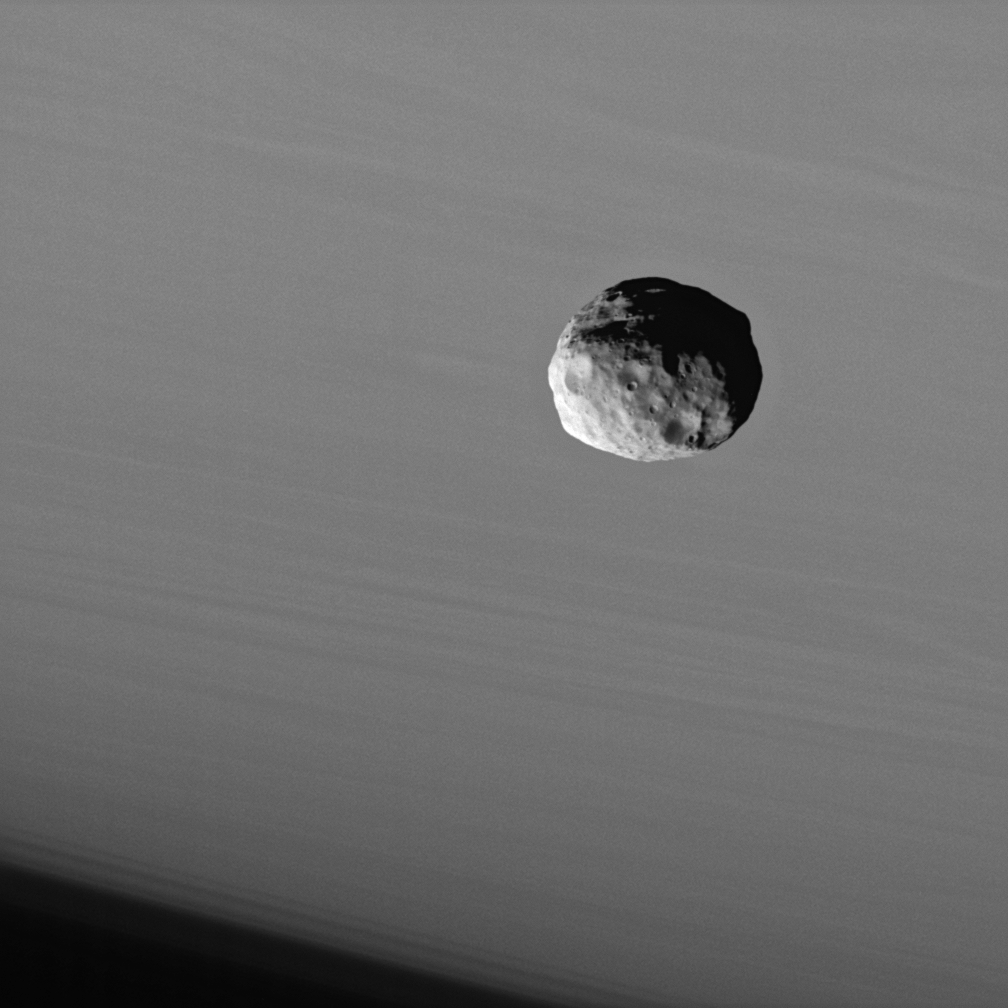

Superb Janus

The Cassini spacecraft provides this dramatic portrait of Janus against the cloud-streaked backdrop of Saturn.

Like many small bodies in the solar system, Janus (181 kilometers, or 113 miles across) is potato-shaped with many craters, and the moon has a surface that looks as though it has been smoothed by some process. Like Pandora (see PIA07632) and Telesto (see PIA07696), Janus may be covered with a mantle of fine dust-sized, icy material.

The image was taken using a spectral filter sensitive to wavelengths of infrared light centered at 930 nanometers. The view was acquired with the Cassini spacecraft narrow-angle camera on Sept. 25, 2006 at a distance of approximately 145,000 kilometers (90,000 miles) from Janus and at a Sun-Janus-spacecraft, or phase, angle of 62 degrees. North on Saturn is up. Image scale is 871 meters (2,858 feet) per pixel.

The Cassini-Huygens mission is a cooperative project of NASA, the European Space Agency and the Italian Space Agency. The Jet Propulsion Laboratory, a division of the California Institute of Technology in Pasadena, manages the mission for NASA’s Science Mission Directorate, Washington, D.C. The Cassini orbiter and its two onboard cameras were designed, developed and assembled at JPL. The imaging operations center is based at the Space Science Institute in Boulder, Colo.

Credit: NASA/JPL/Space Science Institute